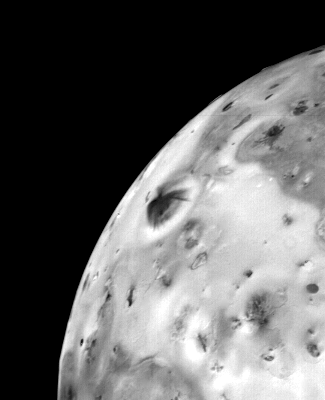

Io – Volcanic Eruption

This photo of a volcanic eruption on Jupiter’s satellite Io (dark fountain-like feature near the limb) was taken March 4, 1979, about 12 hours before Voyager 1’s closest approach to Jupiter. This and the accompanying photo present the evidence for the first active volcanic eruption ever observed on another body in the solar system. This photo taken from a distance of 310,000 miles (499,000 kilometers), shows a plume-like structure rising more than 60 miles (100 kilometers) above the surface, a cloud of material being produced by an active eruption. At least four eruptions have been identified on Voyager 1 pictures and many more may yet be discovered on closer analysis. On a nearly airless body like Io, particulate material thrown out of a volcano follows a ballistic trajectory, accounting for the dome-like shape of the top of the cloud, formed as particles reach the top of their flight path and begin to fall back. Spherical expansion of outflowing gas forms an even larger cloud surrounding the dust. Several regions have been identified by the infrared instrument on Voyager 1 as being several hundred degrees Fahrenheit warmer than surrounding terrain, and correlated with the eruptions. The fact that several eruptions appear to be going on simultaneously makes Io the most active surface in the solar system and suggests to scientists that Io is undergoing continuous volcanism, revising downward the age of Io’s surface once again. JPL manages and controls the Voyager Project for NASA’s Office of Space Science.

Credit: NASA/JPL